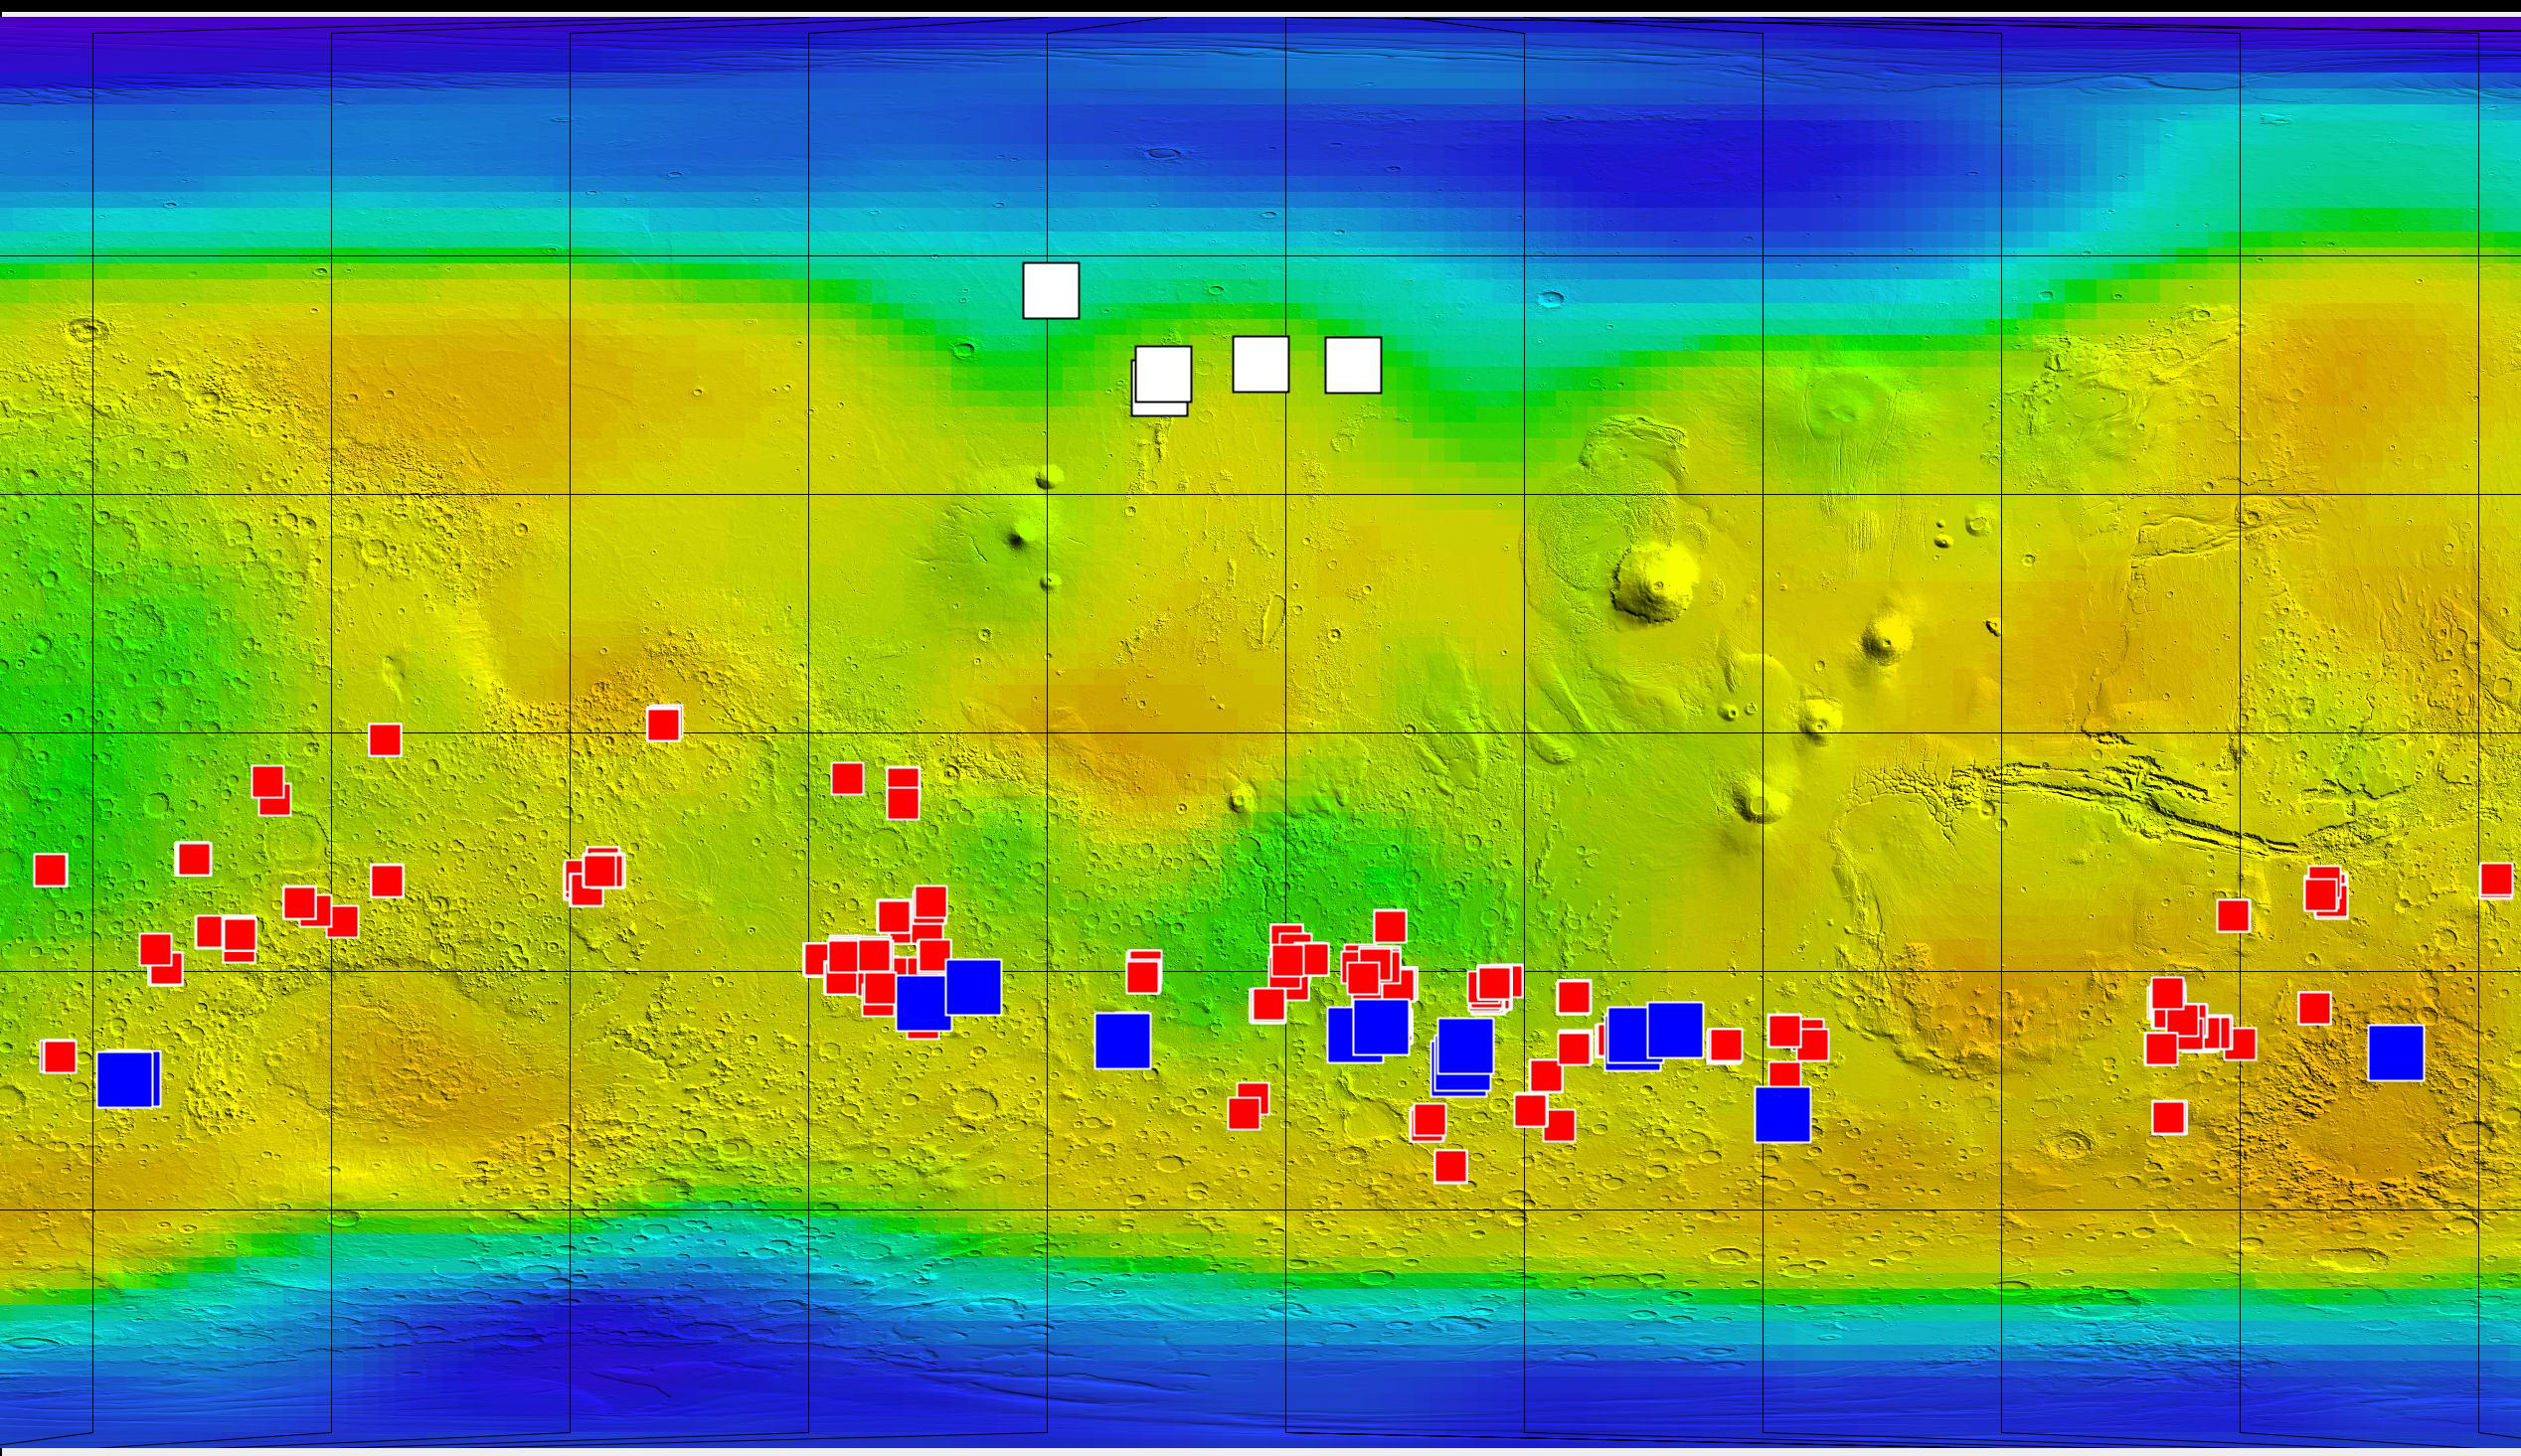

Ice, Salt and Warm-Season Flows on Mars

This map of Mars shows relative locations of three types of findings related to salt or frozen water, plus a new type of finding that may be related to both salt and water.

Coloring of the map is coded to concentrations of shallow subsurface water ice found by the Gamma Ray Spectrometer – Neutron Spectrometer on NASA’s Mars Odyssey orbiter. Blue, at high latitudes north and south, indicates higher concentrations of water ice (deduced from detection of hydrogen); orange designates lowest concentrations. Some hydrogen, possibly in the form of bound water, is close to the surface even at middle latitudes.

The white squares in the northern hemisphere mark locations of small fresh impact craters that exposed water ice close to the surface and validated the neutron spectrometer data. Observations of these fresh craters were made by the Context Camera and the High Resolution Imaging Science Experiment camera on NASA’s Mars Reconnaissance Orbiter.

The red squares mark locations of putative deposits of chloride based on observations by the Thermal Emission Imaging System on Mars Odyssey. Such salt deposits could have resulted from evaporation of salty water.

The blue squares mark locations of a type of feature reported in August 2011 based on sequences of observations by the High Resolution Imaging Science Experiment. The observations show relatively dark features appearing and incrementally growing down slopes during warm seasons. Researchers hypothesize that these features may result from action of briny water.

Credit: NASA/JPL-Caltech/ASU/UA/LANL/MSSS